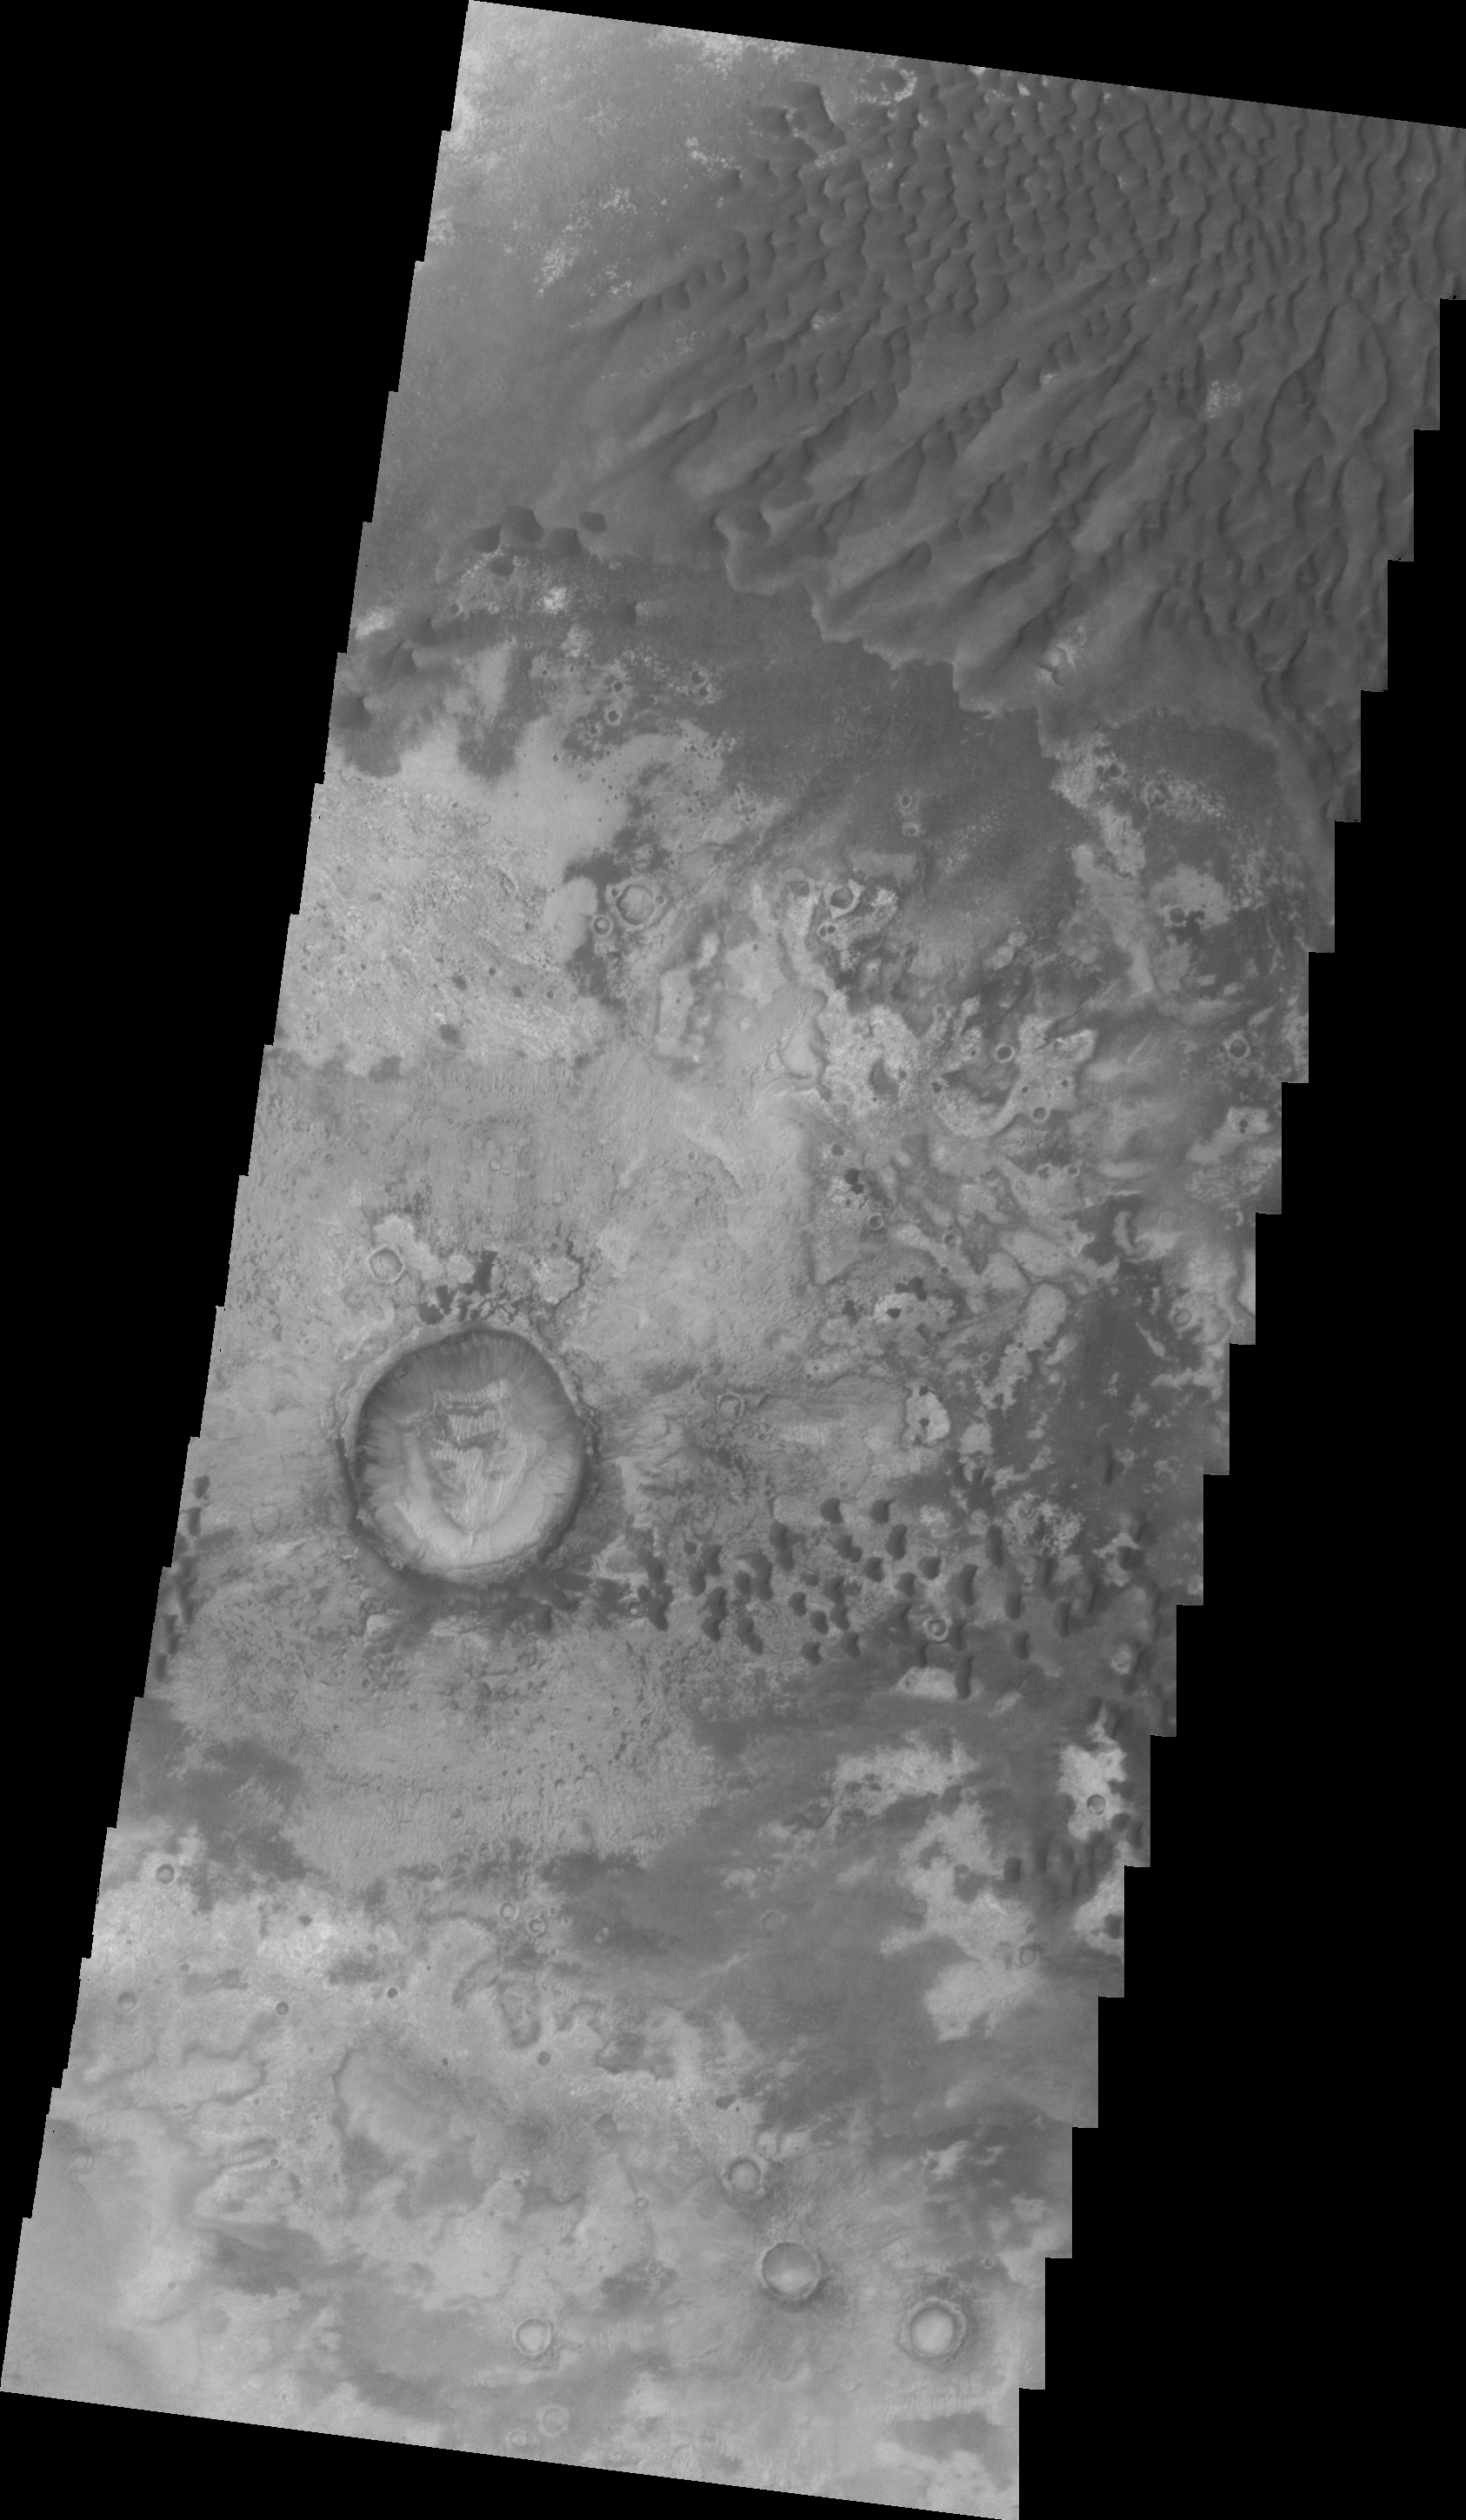

Investigating Mars: Kaiser Crater Dunes

At the top of this VIS image crescent shaped dunes are visible. As the dunes approach a break in elevation the forms change to connect the crescents together forming long aligned dune forms.

Kaiser Crater is located in the southern hemisphere in the Noachis region west of Hellas Planitia. Kaiser Crater is just one of several large craters with extensive dune fields on the crater floor. Other nearby dune filled craters are Proctor, Russell, and Rabe. Kaiser Crater is 207 km (129 miles) in diameter. The dunes are located in the southern part of the crater floor.

The Odyssey spacecraft has spent over 15 years in orbit around Mars, circling the planet more than 71,000 times. It holds the record for longest working spacecraft at Mars. THEMIS, the IR/VIS camera system, has collected data for the entire mission and provides images covering all seasons and lighting conditions. Over the years many features of interest have received repeated imaging, building up a suite of images covering the entire feature. From the deepest chasma to the tallest volcano, individual dunes inside craters and dune fields that encircle the north pole, channels carved by water and lava, and a variety of other feature, THEMIS has imaged them all. For the next several months the image of the day will focus on the Tharsis volcanoes, the various chasmata of Valles Marineris, and the major dunes fields. We hope you enjoy these images!

Credit: NASA/JPL-Caltech/ASU